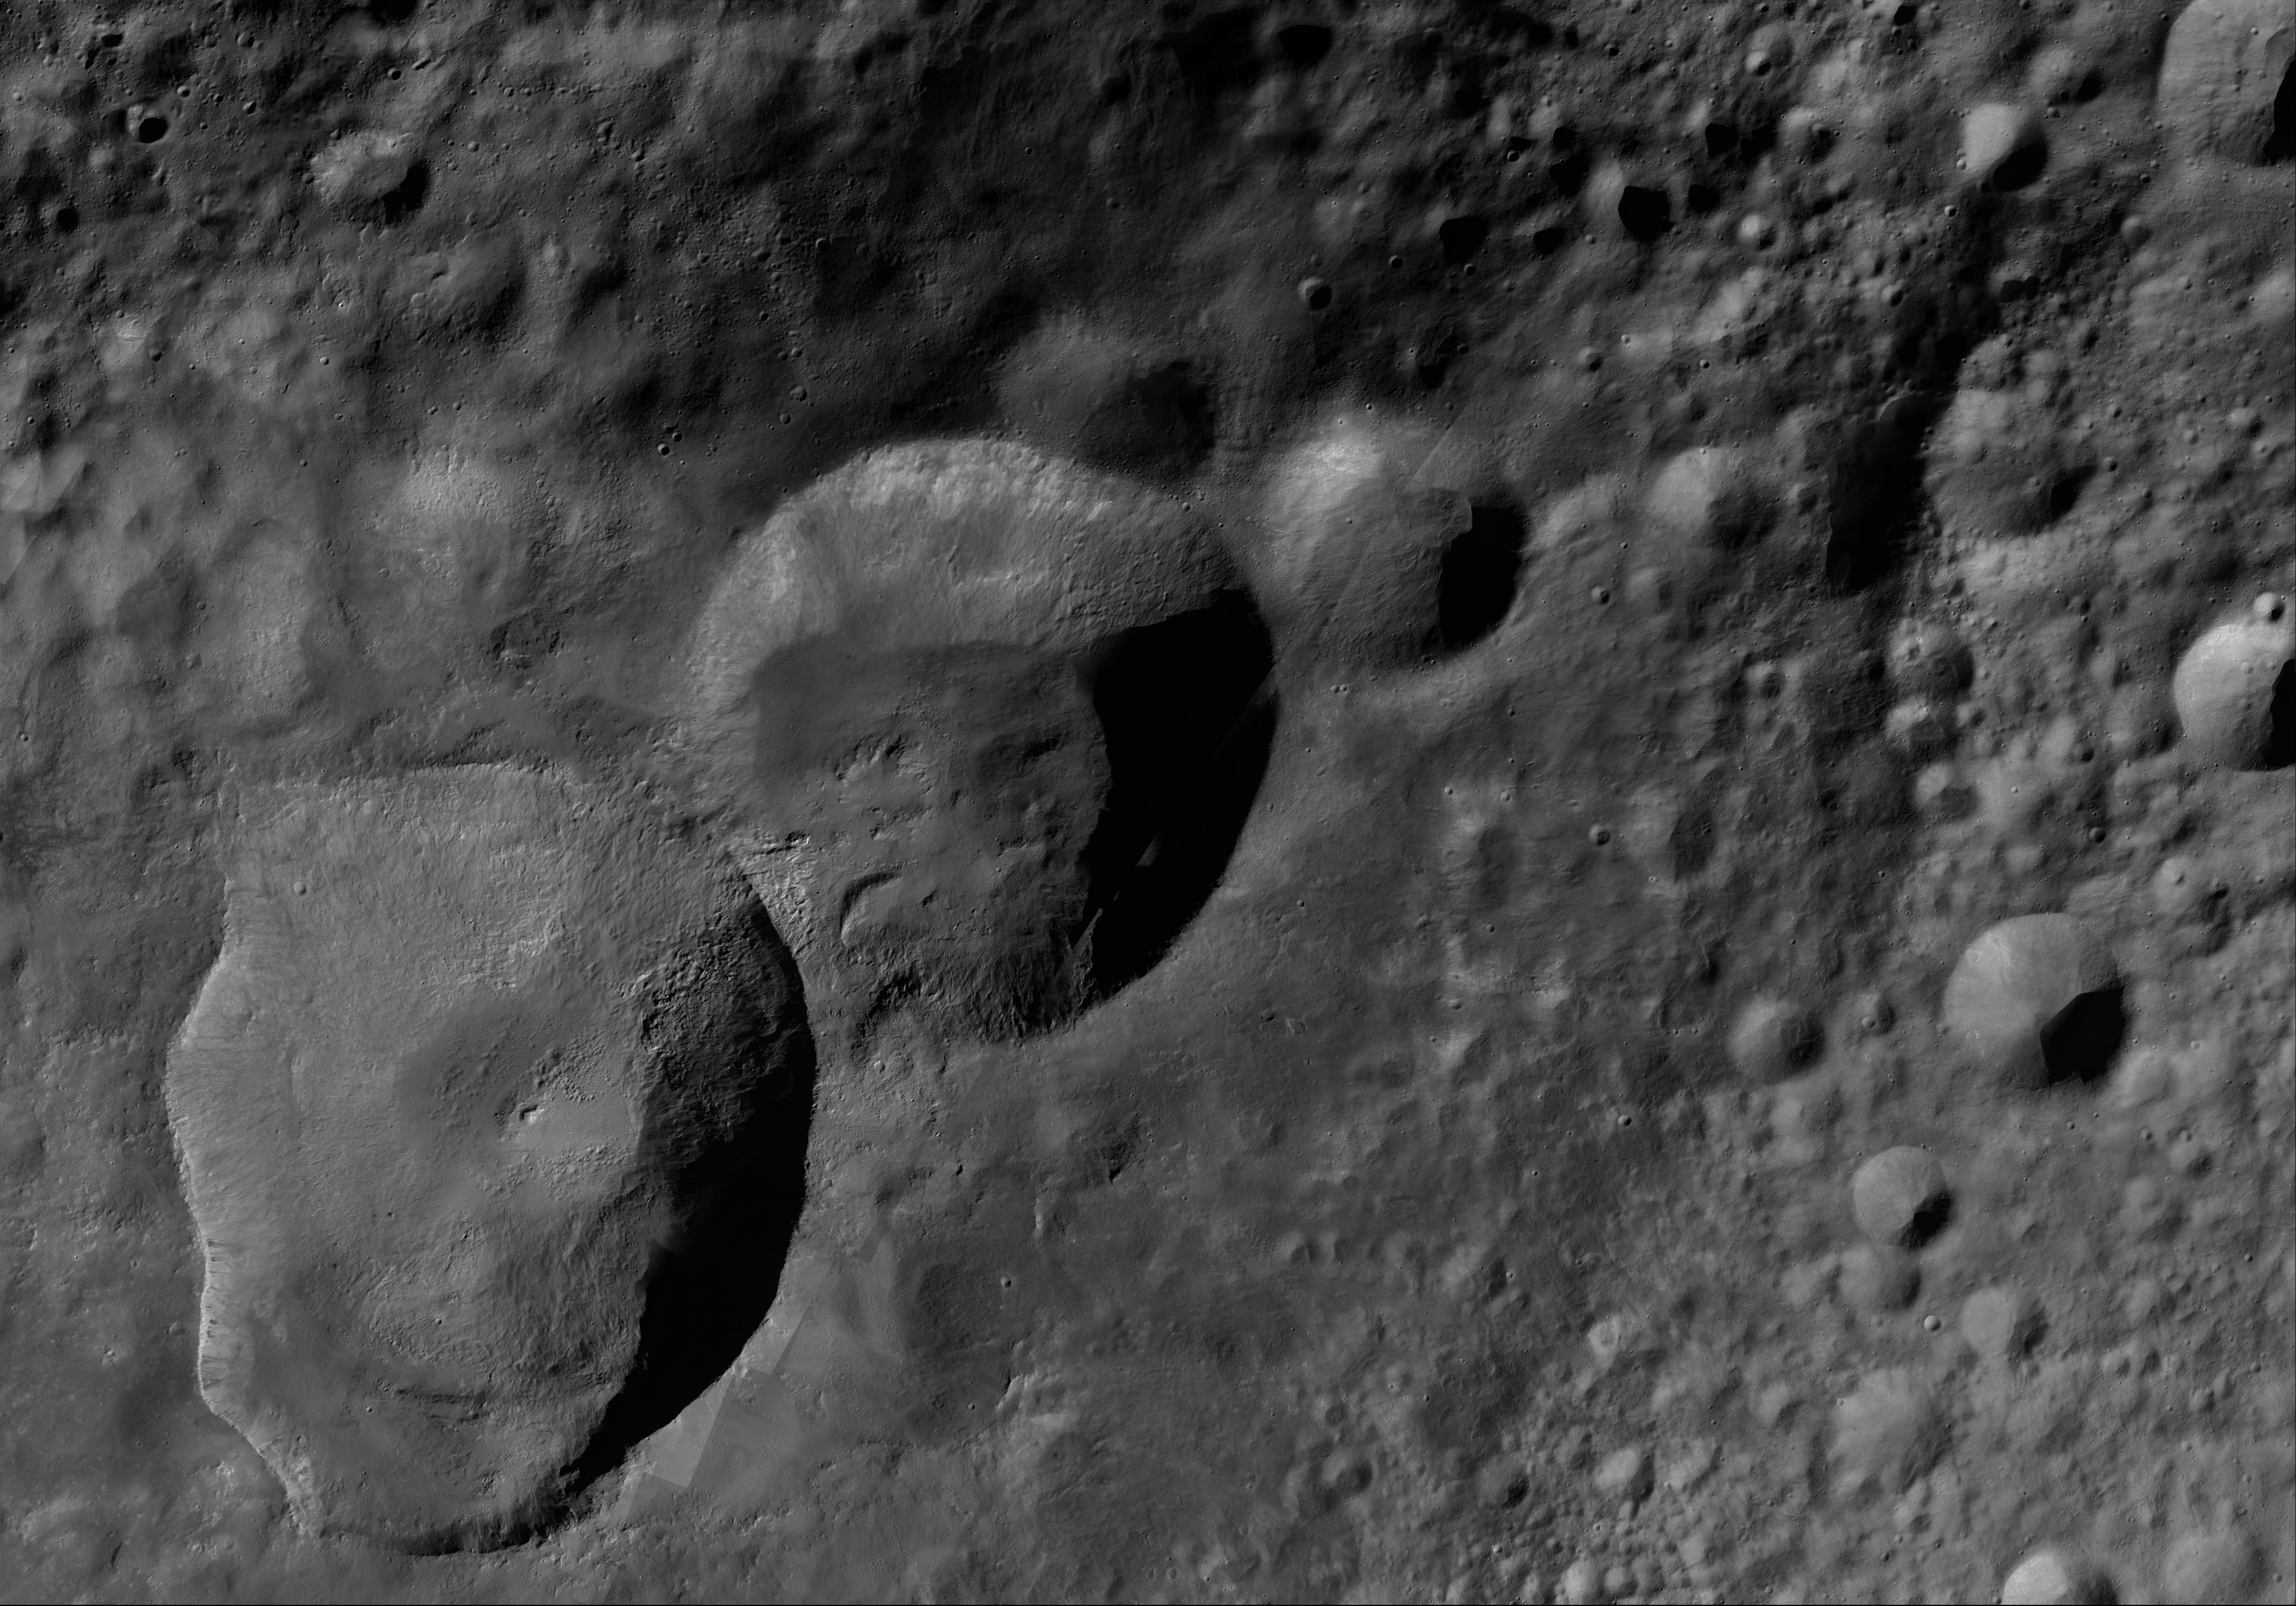

Marcia AV-L-12

This image from the atlas of the giant asteroid Vesta was created from images taken as NASA’s Dawn mission flew around the object, also known as a protoplanet. The set of maps was created from mosaics of10,000 images from Dawn’s framing camera instrument, taken at a low altitude of about 130 miles (210 kilometers). This map is mostly at a scale about that of regional road touring maps, where every inch of map is equivalent to a little more than 3 miles of asteroid (one centimeter equals 2 kilometers).

The full atlas and full resolution file can be viewed at PIA17480. Also available is the PDF file for Marcia.

The Dawn mission to Vesta and Ceres is managed by NASA’s Jet Propulsion Laboratory, a division of the California Institute of Technology in Pasadena, for NASA’s Science Mission Directorate, Washington. The University of California, Los Angeles, is responsible for overall Dawn mission science. The Dawn framing cameras were developed and built under the leadership of the Max Planck Institute for Solar System Research, Katlenburg-Lindau, Germany, with significant contributions by DLR German Aerospace Center, Institute of Planetary Research, Berlin, and in coordination with the Institute of Computer and Communication Network Engineering, Braunschweig. The framing camera project is funded by the Max Planck Society, DLR and NASA.

Credit: NASA/JPL-Caltech/UCLA/MPS/DLR/IDA